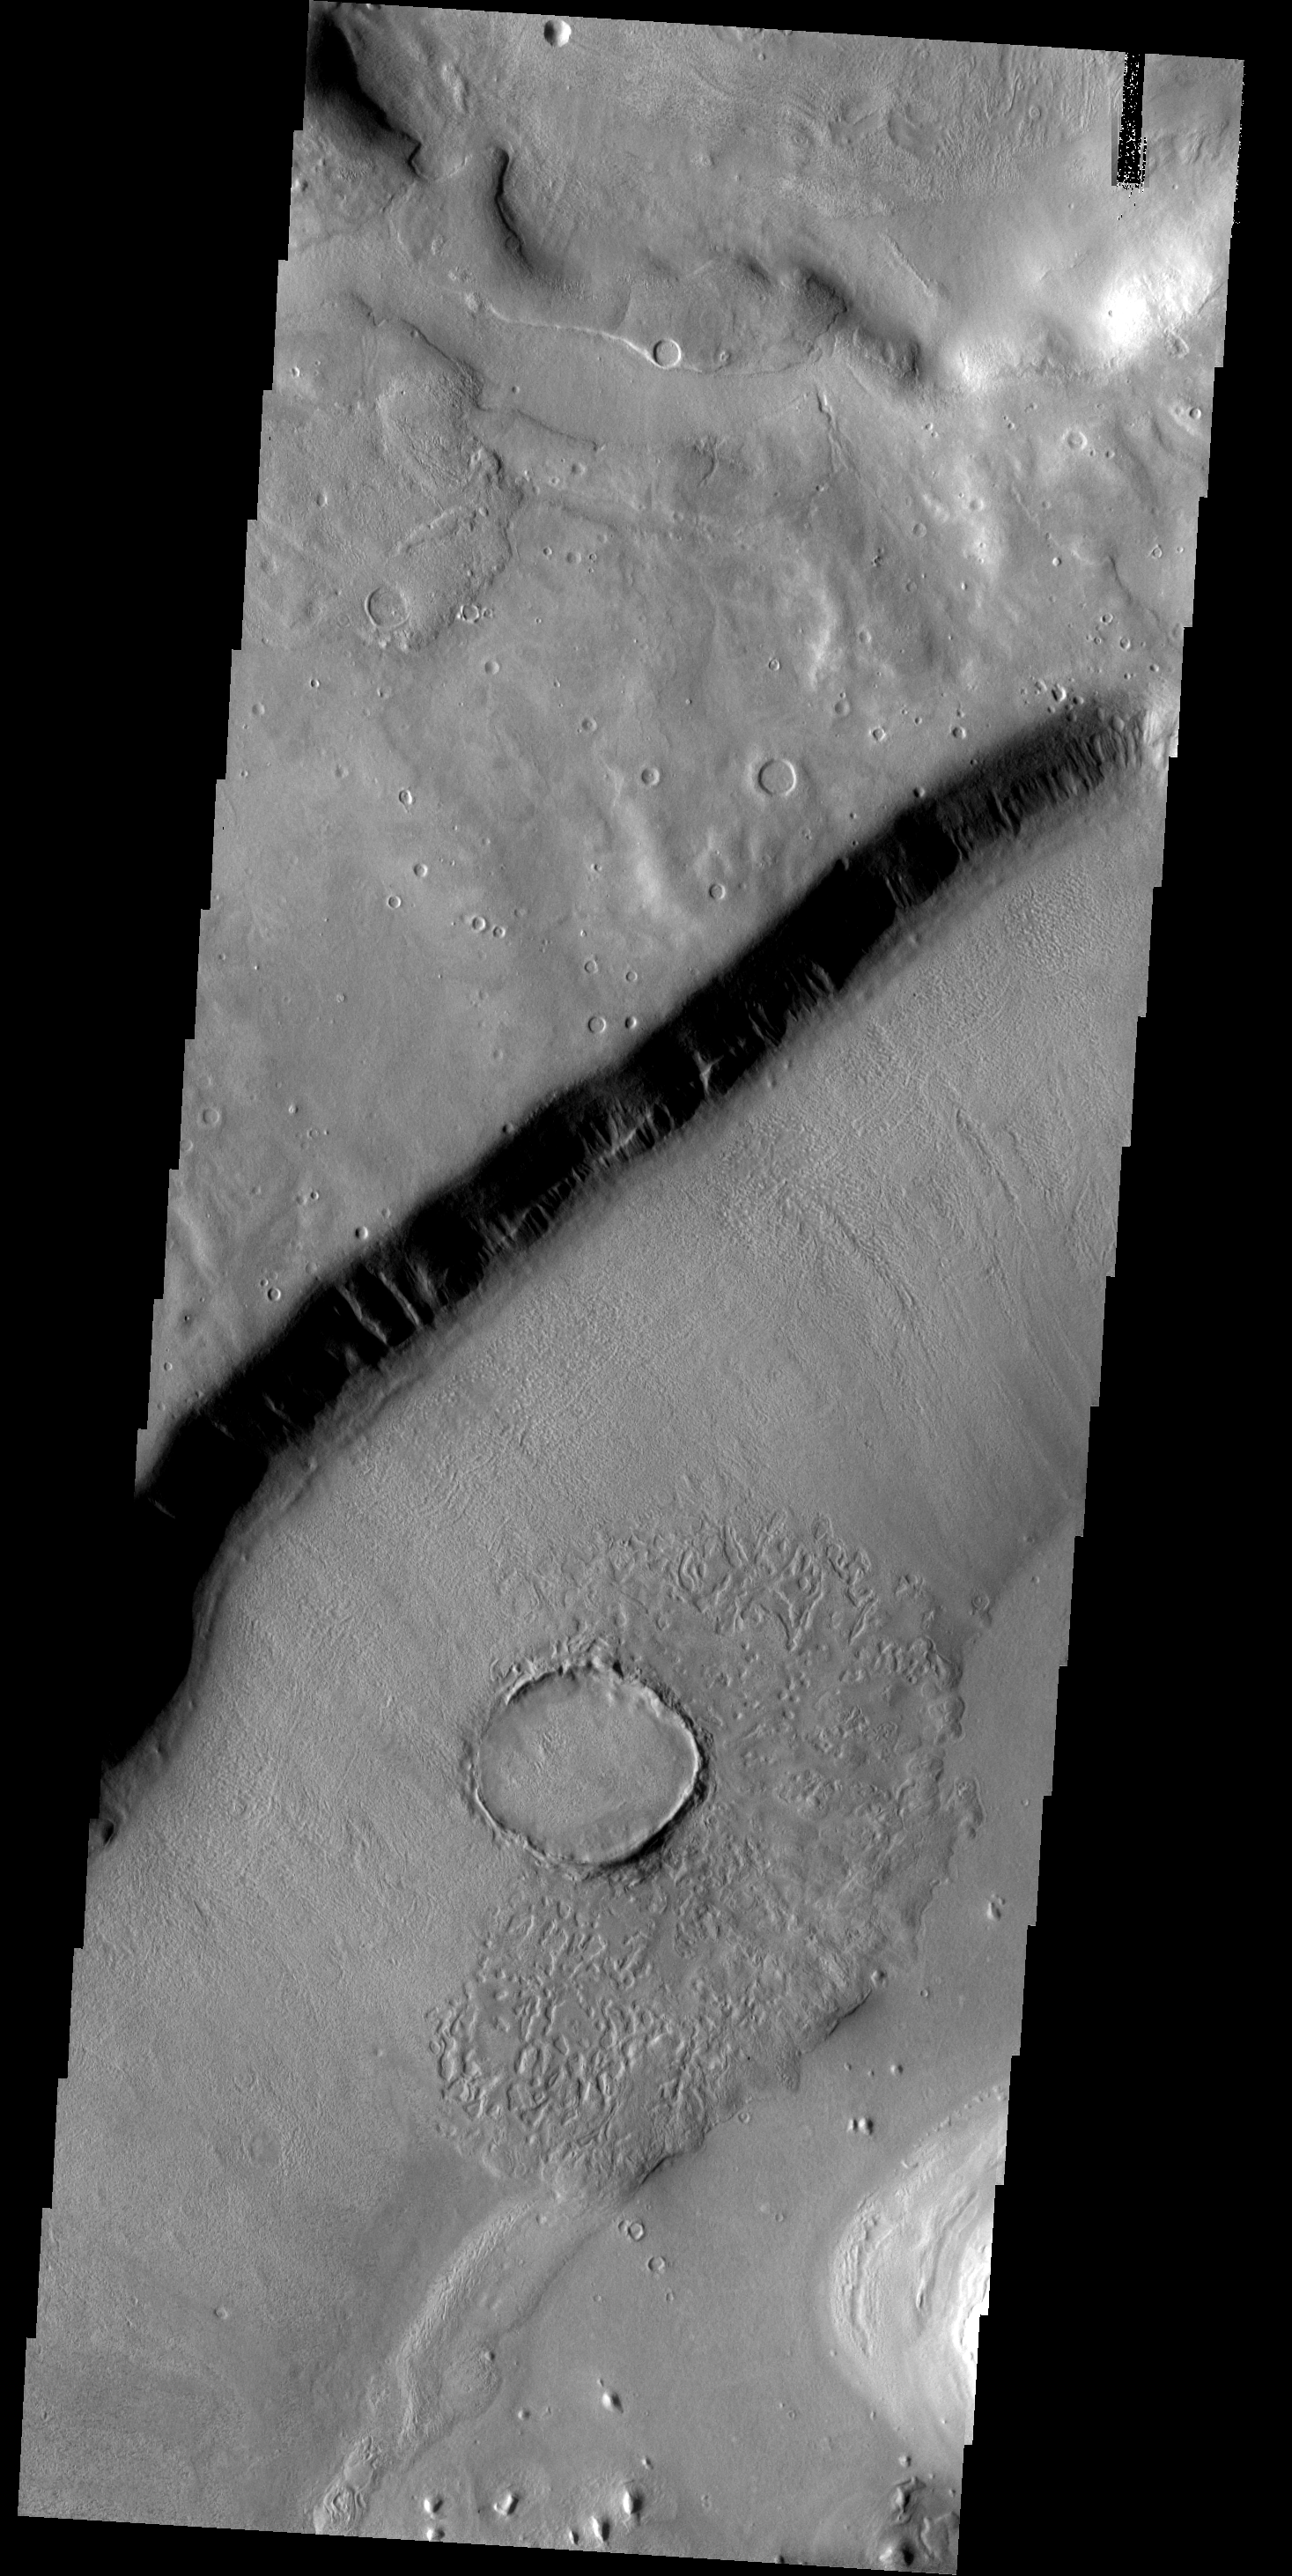

Goodbye Crater

This crater appears to be in the process of being covered over by downslope movement of material. These large slopes of material are common in Deuteronilus Mensae.

Image information: VIS instrument. Latitude 41.1N, Longitude 17.8E. 19 meter/pixel resolution.

Please see the THEMIS Data Citation Note for details on crediting THEMIS images.

Note: this THEMIS visual image has not been radiometrically nor geometrically calibrated for this preliminary release. An empirical correction has been performed to remove instrumental effects. A linear shift has been applied in the cross-track and down-track direction to approximate spacecraft and planetary motion. Fully calibrated and geometrically projected images will be released through the Planetary Data System in accordance with Project policies at a later time.

NASA’s Jet Propulsion Laboratory manages the 2001 Mars Odyssey mission for NASA’s Office of Space Science, Washington, D.C. The Thermal Emission Imaging System (THEMIS) was developed by Arizona State University, Tempe, in collaboration with Raytheon Santa Barbara Remote Sensing. The THEMIS investigation is led by Dr. Philip Christensen at Arizona State University. Lockheed Martin Astronautics, Denver, is the prime contractor for the Odyssey project, and developed and built the orbiter. Mission operations are conducted jointly from Lockheed Martin and from JPL, a division of the California Institute of Technology in Pasadena.

Credit: NASA/JPL/ASU